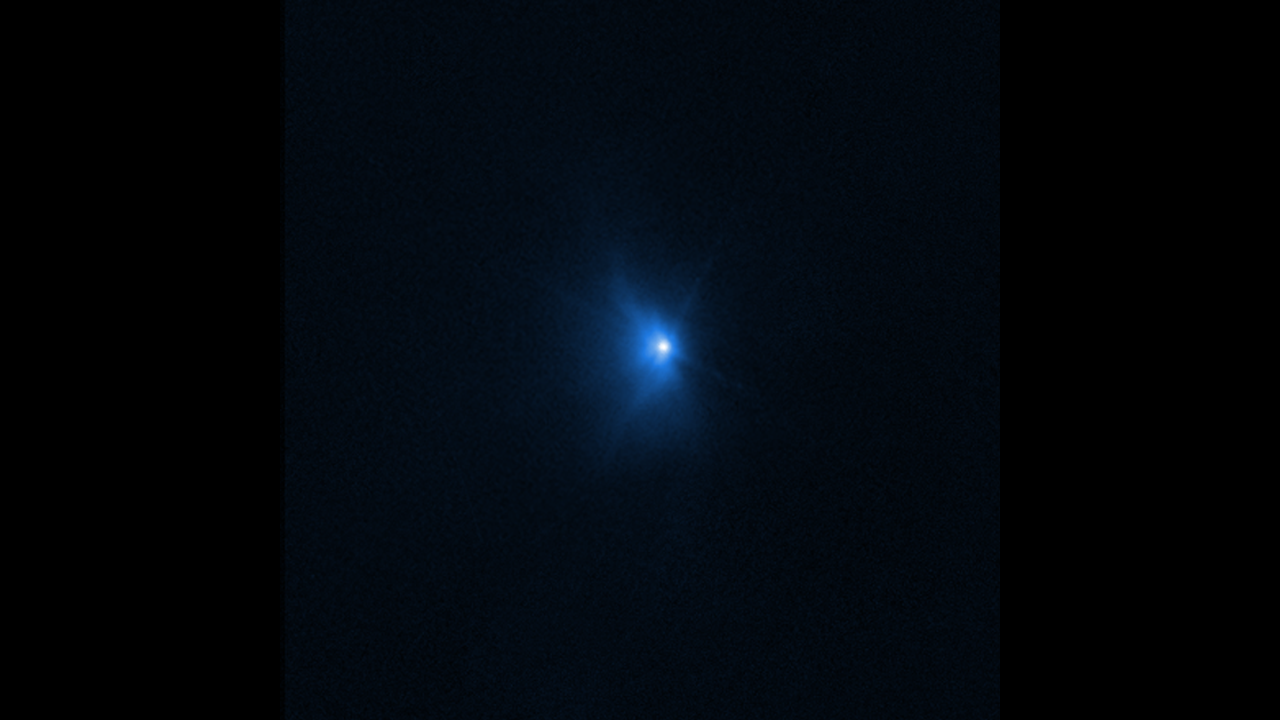

Hubble Time-Lapse of Dimorphos Ejecta

This animated gif combines three of the images NASA’s Hubble Space Telescope captured after NASA’s Double Asteroid Redirection Test (DART) intentionally impacted Dimorphos, a moonlet asteroid in the double asteroid system of Didymos. The animation spans from 22 minutes after impact to 8.2 hours after the collision took place.

As a result of the impact, the brightness of the Didymos-Dimorphos system increased by 3 times. The brightness also appears to hold fairly steady, even eight hours after impact.

Hubble will observe the Didymos-Dimorphos system ten more times over the next three weeks to monitor how the ejecta cloud expands and fades over time.

Hubble observations were conducted in one filter, WFC3/UVIS F350LP, and assigned the color blue.

Credit: NASA, ESA, Jian-Yang Li (PSI); Animation: Alyssa Pagan (STScI)